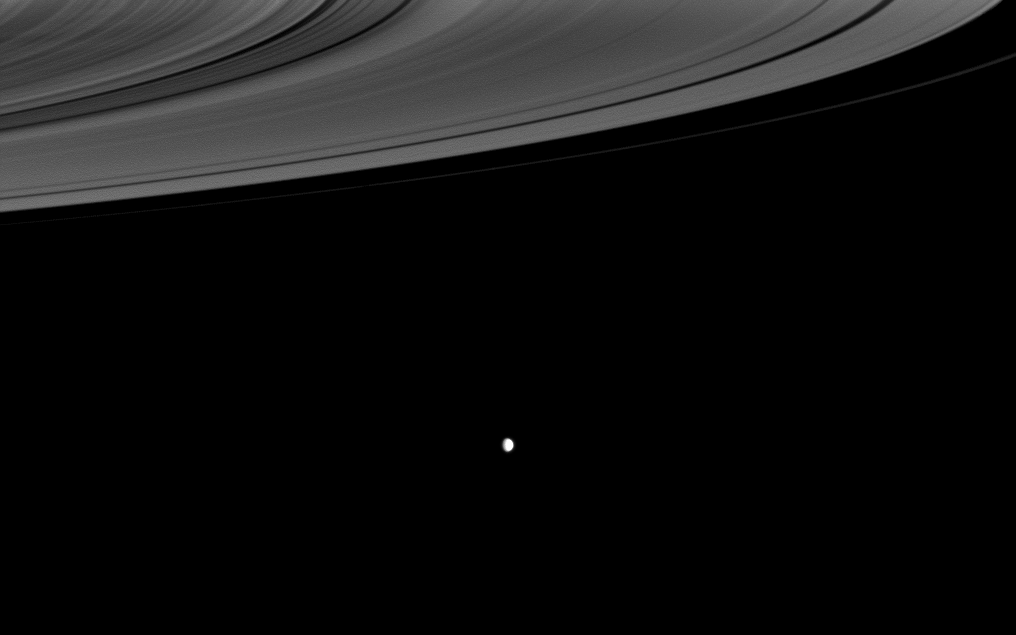

Brilliance Beyond the Rings

The Cassini spacecraft looks past the illuminated side of Saturn’s rings to the brilliant moon Enceladus.

Although the moon’s brightness may make it appear closer to the observer, Enceladus is actually farther from the spacecraft than the rings in this image. As Saturn’s brightest, whitest satellite, Enceladus (504 kilometers, or 313 miles across) has one of the most reflective surfaces in the solar system (see PIA06579).

The rings have been brightened relative to the moon to enhance visibility.

This view looks toward the sunlit side of the rings from about 5 degrees below the ringplane. The image was taken in visible light with the Cassini spacecraft wide-angle camera on June 25, 2009. The view was obtained at a distance of approximately 670,000 kilometers (416,000 miles) from Enceladus and at a Sun-Enceladus-spacecraft, or phase, angle of 51 degrees. Image scale is 40 kilometers (25 miles) per pixel.

The Cassini-Huygens mission is a cooperative project of NASA, the European Space Agency and the Italian Space Agency. The Jet Propulsion Laboratory, a division of the California Institute of Technology in Pasadena, manages the mission for NASA’s Science Mission Directorate, Washington, D.C. The Cassini orbiter and its two onboard cameras were designed, developed and assembled at JPL. The imaging operations center is based at the Space Science Institute in Boulder, Colo.

Credit: NASA/JPL/Space Science Institute